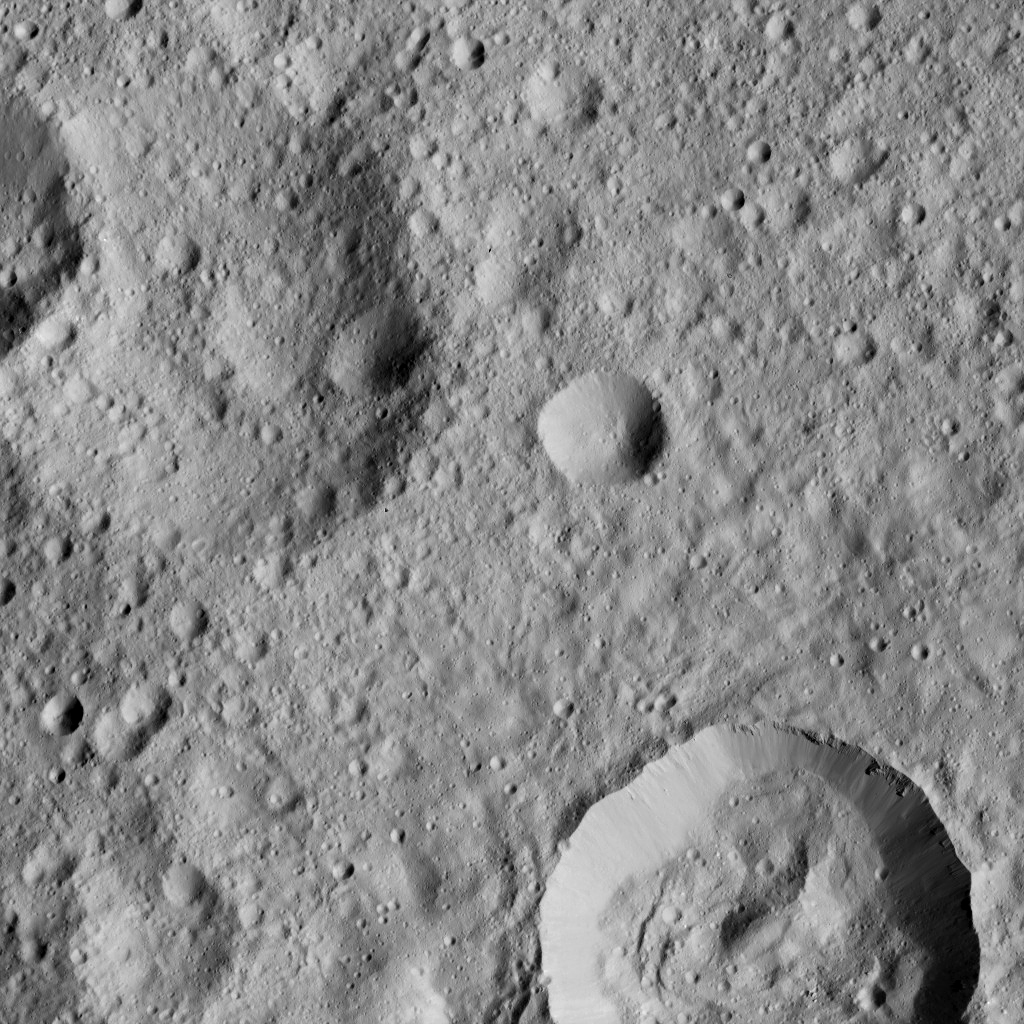

Dawn LAMO Image 169

This view from NASA’s Dawn spacecraft shows cratered terrain on Ceres, centered at 10 degrees south latitude, 197 degrees east longitude.

Dawn took this image on June 1, 2016, from its low-altitude mapping orbit, at a distance of about 240 miles (385 kilometers) above the surface. The image resolution is 120 feet (35 meters) per pixel.

Dawn’s mission is managed by JPL for NASA’s Science Mission Directorate in Washington. Dawn is a project of the directorate’s Discovery Program, managed by NASA’s Marshall Space Flight Center in Huntsville, Alabama. UCLA is responsible for overall Dawn mission science. Orbital ATK, Inc., in Dulles, Virginia, designed and built the spacecraft. The German Aerospace Center, the Max Planck Institute for Solar System Research, the Italian Space Agency and the Italian National Astrophysical Institute are international partners on the mission team.

Credit: NASA/JPL-Caltech/UCLA/MPS/DLR/IDA